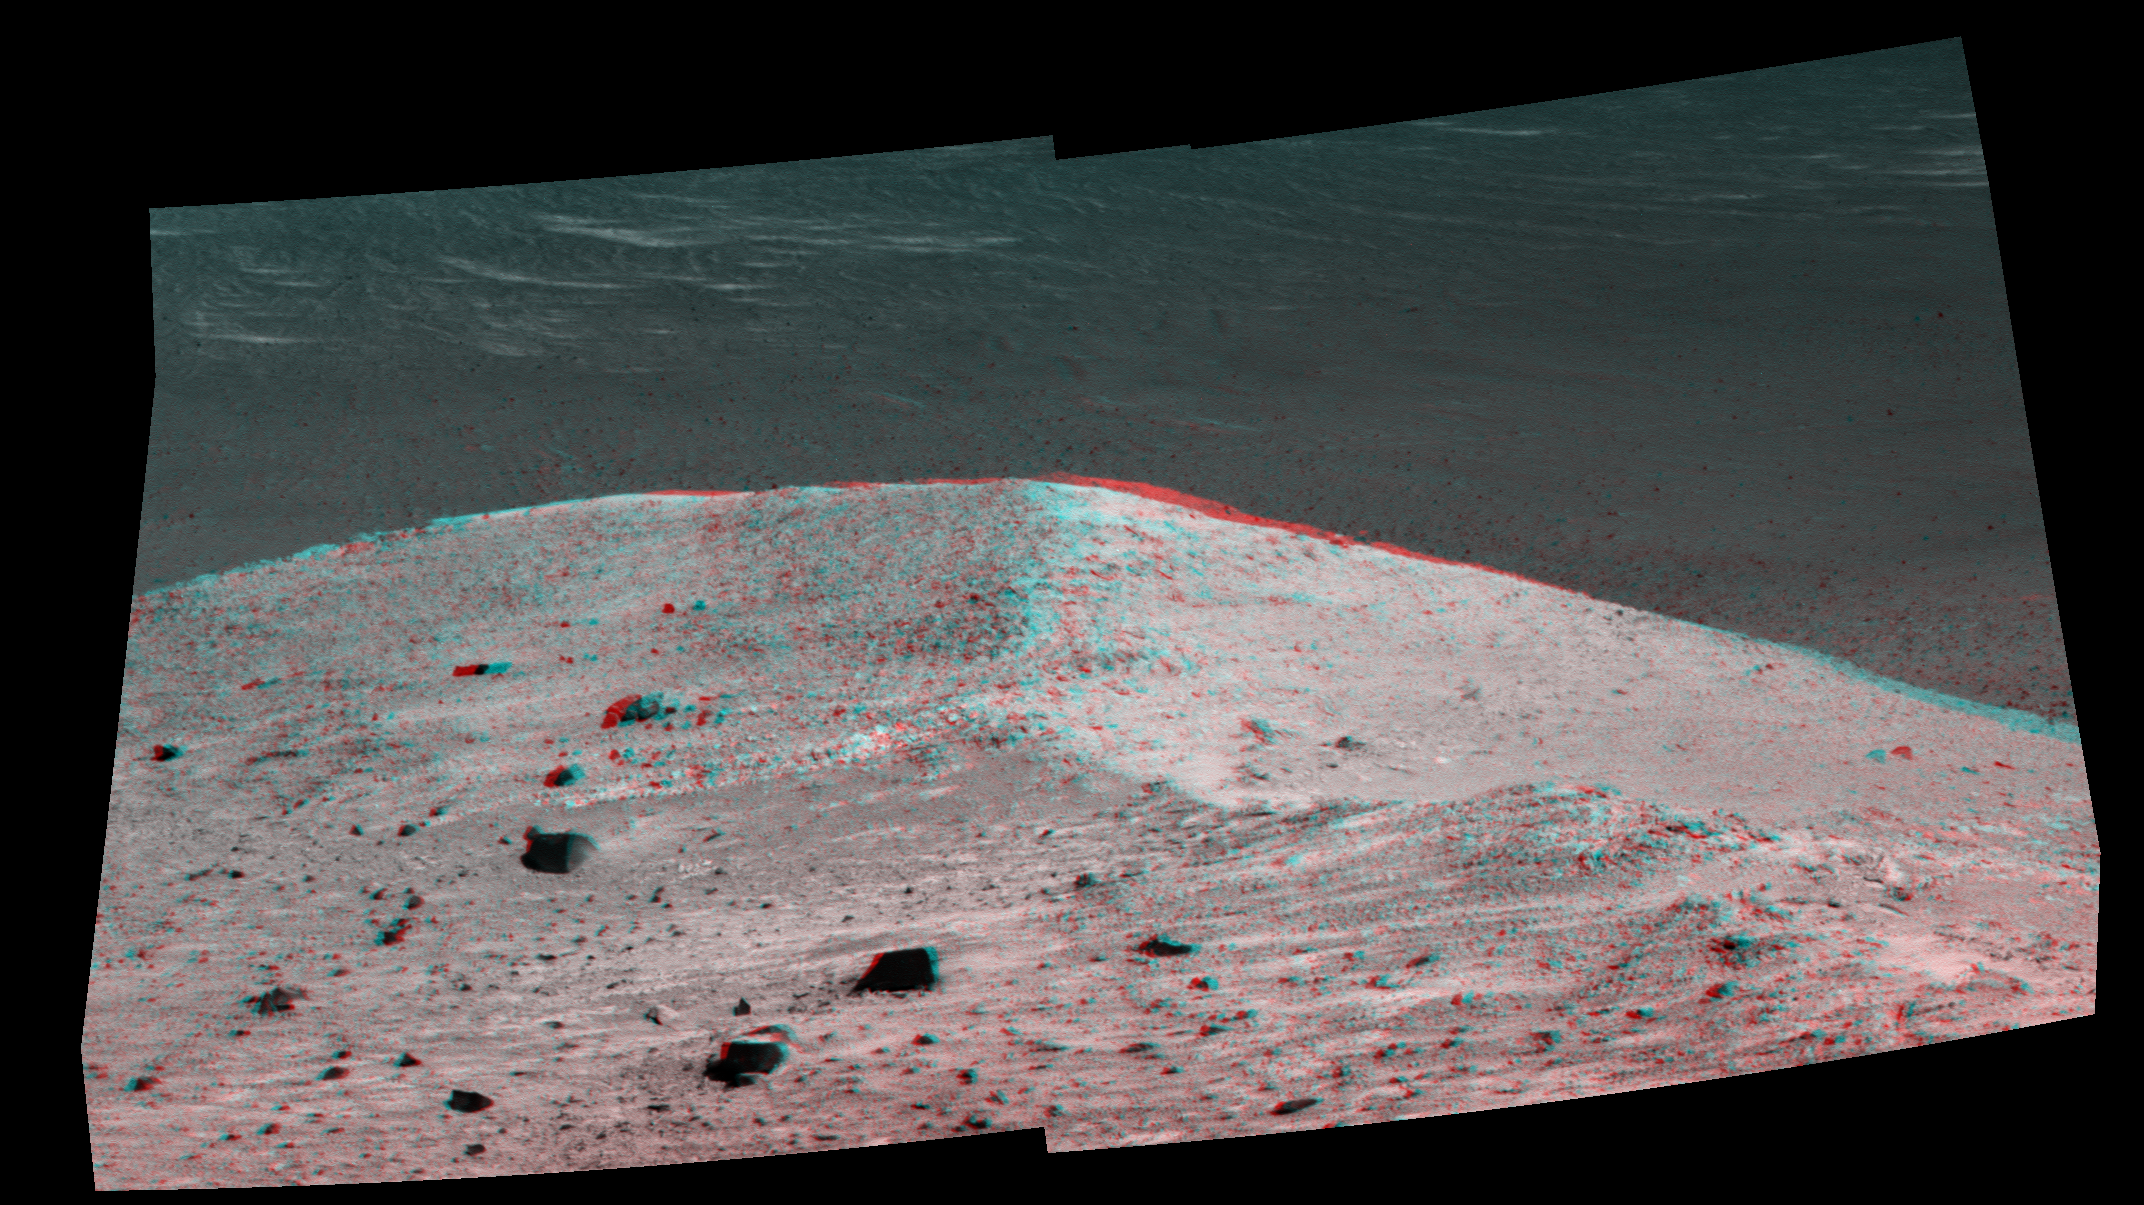

‘Spirit Mound’ at Edge of Endeavour Crater, Mars (Anaglyph)

This stereo scene from NASA’s Mars Exploration Rover Opportunity shows “Spirit Mound” overlooking the floor of Endeavour Crater. The mound stands near the eastern end of “Bitterroot Valley” on the western rim of the crater, and this view faces eastward.

The image combines views from the left eye and right eye of the rover’s panoramic camera (Pancam) to appear three-dimensional when seen through blue-red glasses with the red lens on the left. The component images were taken on Sept. 21, 2016, during the 4,501st Martian day, or sol, of Opportunity’s work on Mars

For scale, the two rocks at lower center are each about 8 inches (about 20 centimeters) across. At the mound’s crest line, the image covers an area about 28 feet (about 8.5 meters) wide.

The informal name the rover’s science team chose for this feature refers to Spirit Mound in South Dakota. The team is using names of sites visited by the Lewis and Clark Expedition as informal names for features in Mars’ Bitterroot Valley (named for a valley that the expedition visited in Montana).

JPL manages the Mars Exploration Rover Project for NASA’s Science Mission Directorate in Washington.

Credit: NASA/JPL-Caltech/Cornell/Arizona State Univ.